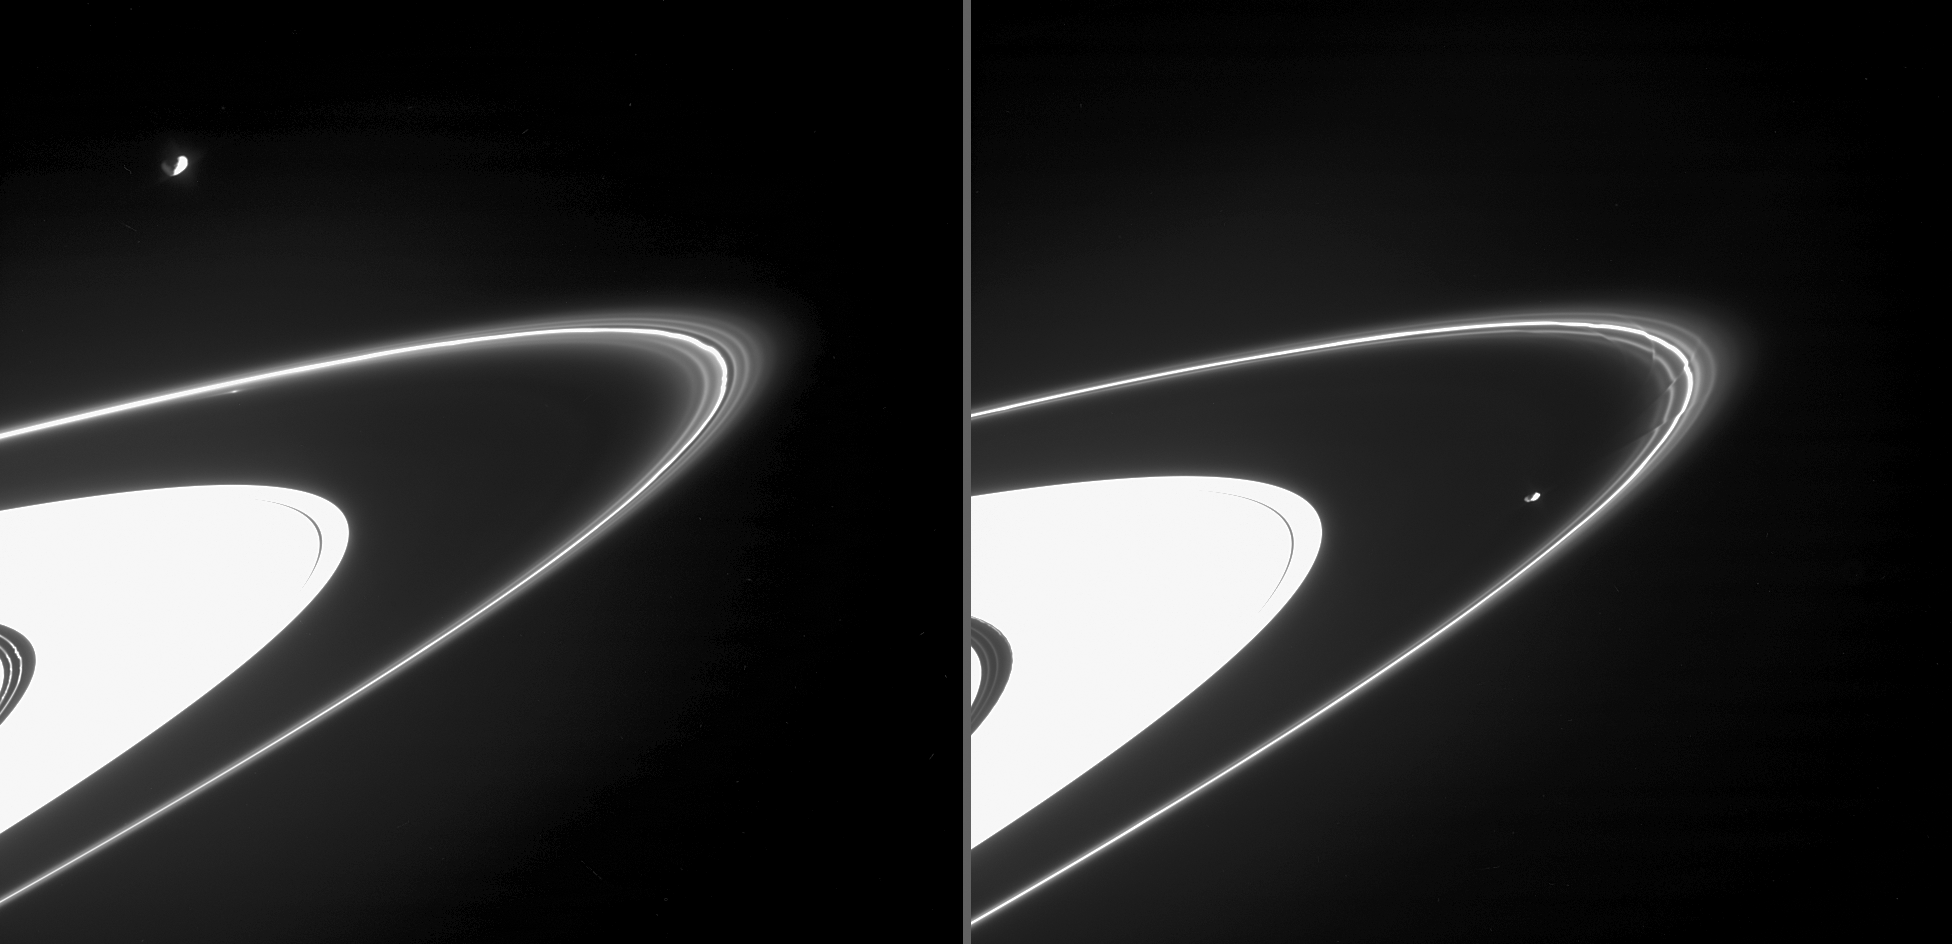

Two F Ring Views

These views, taken two hours apart, demonstrate the dramatic variability in the structure of Saturn’s intriguing F ring.

In the image at the left, ringlets in the F ring and Encke Gap display distinctive kinks, and there is a bright patch of material on the F ring’s inner edge. Saturn’s moon Janus (181 kilometers, or 113 miles across) is shown here, partly illuminated by reflected light from the planet.

At the right, Prometheus (102 kilometers, or 63 miles across) orbits ahead of the radial striations in the F ring, called “drapes” by scientists. The drapes appear to be caused by successive passes of Prometheus as it reaches the greatest distance (apoapse) in its orbit of Saturn. Also in this image, the outermost ringlet visible in the Encke Gap displays distinctive bright patches.

These views were obtained from about three degrees below the ring plane.

The images were taken in visible light with the Cassini spacecraft narrow-angle camera on June 29, 2005, when Cassini was about 1.5 million kilometers (900,000 miles) from Saturn. The image scale is about 9 kilometers (6 miles) per pixel.

Credit: NASA/JPL/Space Science Institute